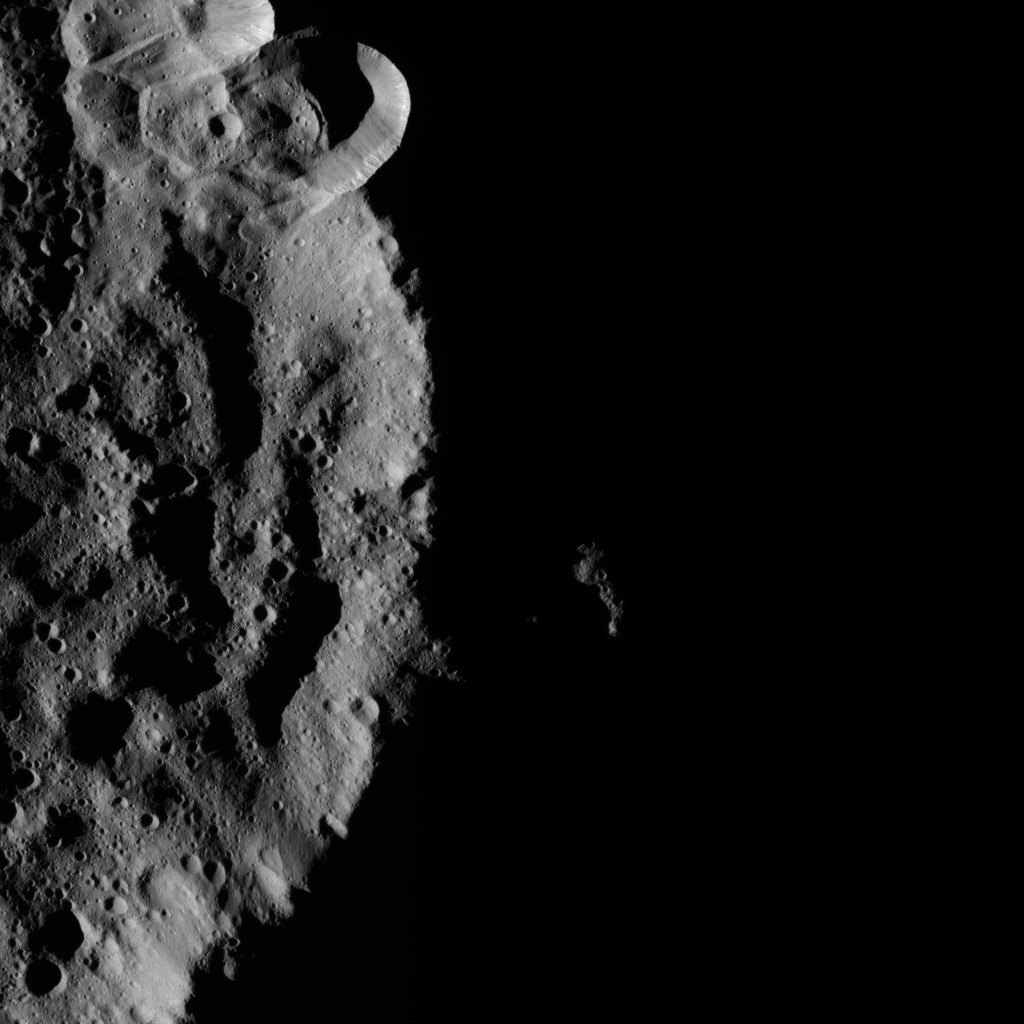

Dawn LAMO Image 132

The rim of the crater blocks sunlight coming from the right, creating a moody scene on Ceres.

The image is centered at approximately 76 degrees south latitude, 155 degrees east longitude.

NASA’s Dawn spacecraft took this image on June 16, 2016, from its low-altitude mapping orbit, at a distance of about 240 miles (385 kilometers) above the surface. The image resolution is 120 feet (35 meters) per pixel.

Dawn’s mission is managed by JPL for NASA’s Science Mission Directorate in Washington. Dawn is a project of the directorate’s Discovery Program, managed by NASA’s Marshall Space Flight Center in Huntsville, Alabama. UCLA is responsible for overall Dawn mission science. Orbital ATK, Inc., in Dulles, Virginia, designed and built the spacecraft. The German Aerospace Center, the Max Planck Institute for Solar System Research, the Italian Space Agency and the Italian National Astrophysical Institute are international partners on the mission team.

Credit: NASA/JPL-Caltech/UCLA/MPS/DLR/IDA